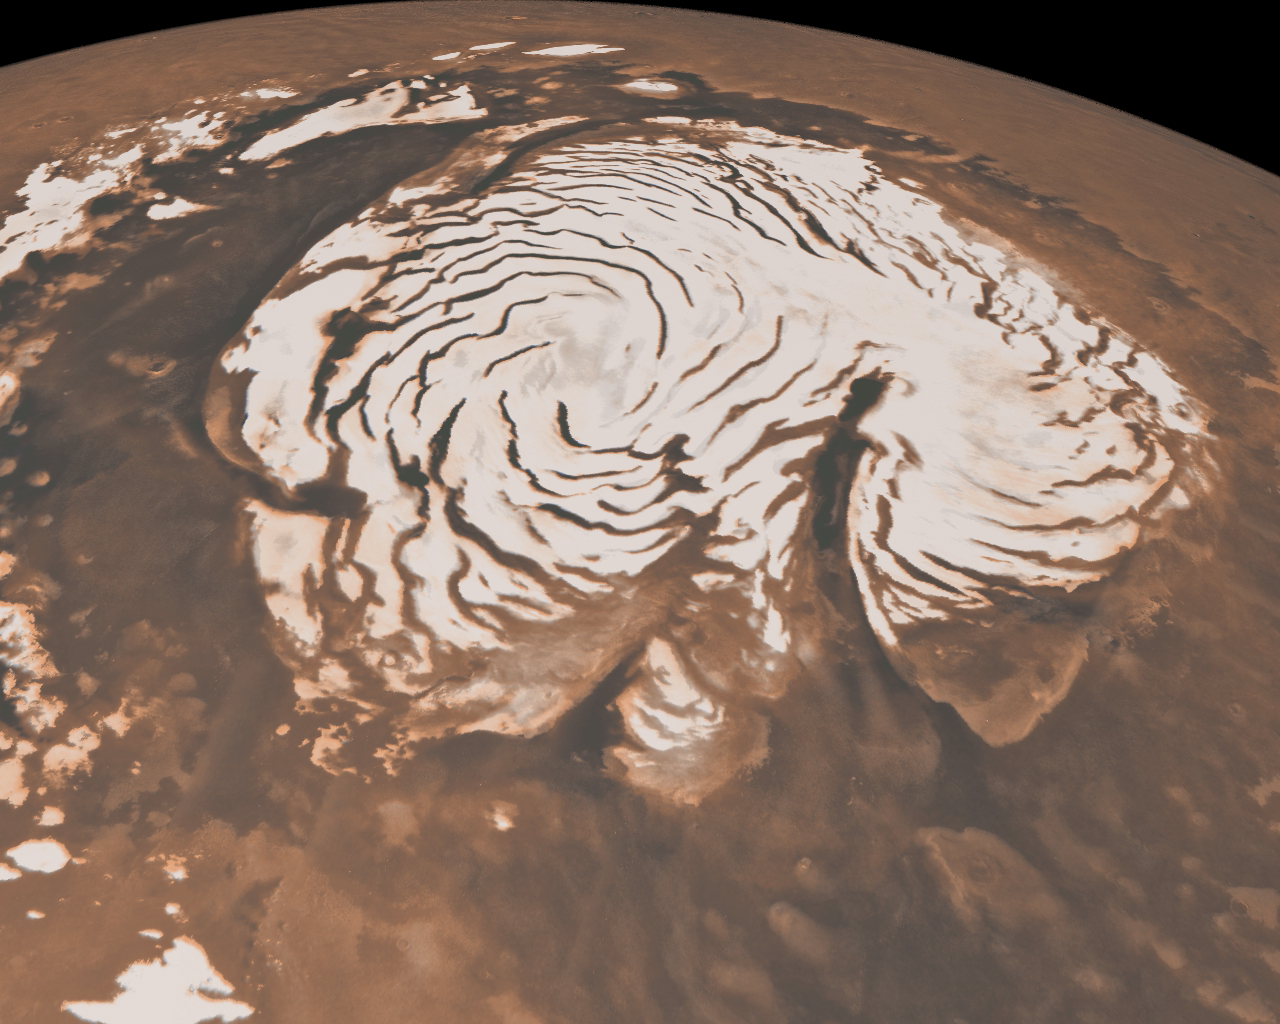

Northern Ice Cap of Mars

This image, combining data from two instruments aboard NASA’s Mars Global Surveyor, depicts an orbital view of the north polar region of Mars.

The ice-rich polar cap (the quasi-circular white area at center) is approximately 1,000 kilometers (621 miles) across. The white cap is riven with dark, spiral-shaped bands. These are deep troughs that are in shadow. They do not reflect sunlight as well or have more internal layers exposed. To the right of center, a large canyon, Chasma Boreale, almost bisects the ice cap. Chasma Boreale is about the length of the United States’ famous Grand Canyon and up to 2 kilometers (1.2 miles) deep.

New findings from the shallow radar instrument aboard the Mars Reconnaissance Orbiter have revealed subsurface geology in this region, allowing scientists to reconstruct the formation process of the large chasm and spiral troughs (see PIA13164).

The image synthesizes topographic data from Mars Orbiter Laser Altimeter (MOLA) and images from the Mars Orbiter Camera (MOC).

Mars Global Surveyor, launched in 1996, operated longer at Mars than any other spacecraft in history. It went silent in November 2006, after gathering data at Mars for more than four times as long as originally planned.

Credit: NASA/JPL-Caltech/MSSS